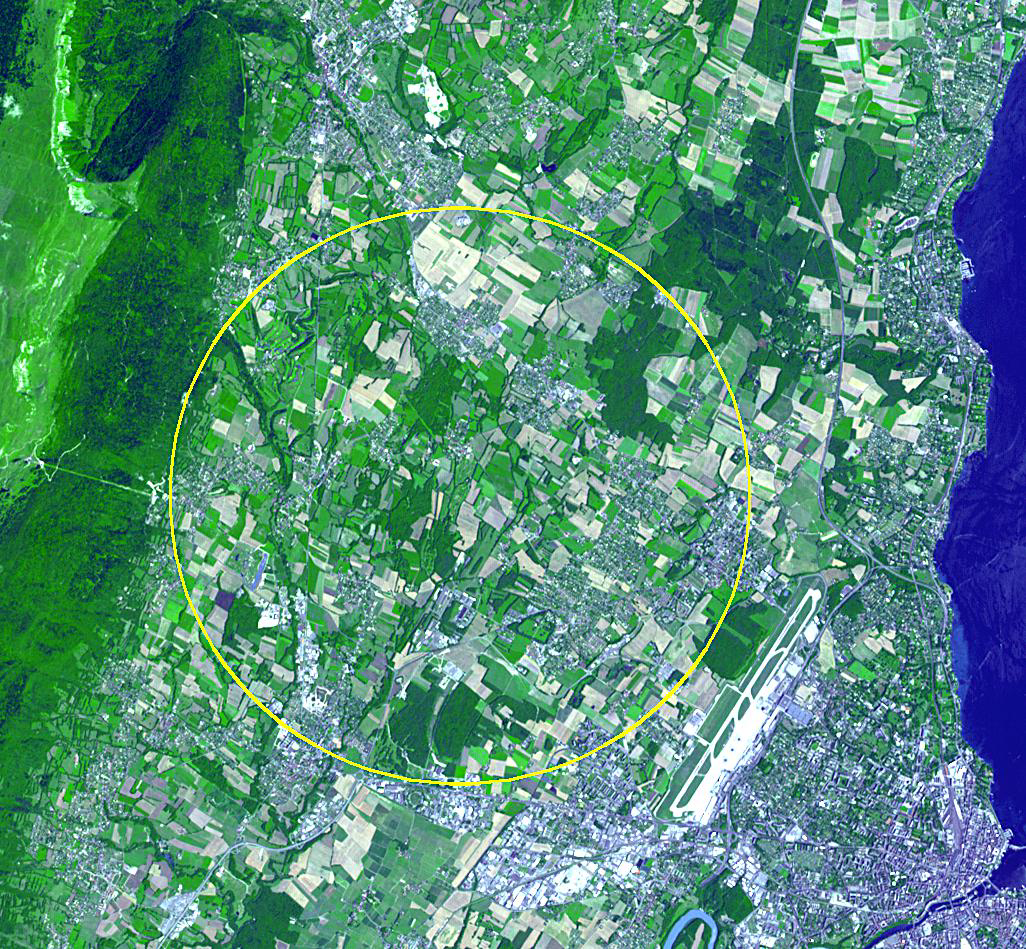

CERN Collider, France-Switzerland

The CERN Large Hadron Collider is the world’s largest and highest-energy particle accelerator. Built from 1998 to 2008, this year it was the site of the confirmation of the existence of the Higgs Boson, proposed by Peter Higgs in 1964. The accelerator lies in a tunnel 27 km in circumference (shown by the yellow circle), as deep as 175 m beneath the French-Swiss border northwest of Geneva. The image was acquired July 26, 2012, covers an area of 14.2 x 15.4 km, and is located at 46.3 degrees north latitude, 6.2 degrees east longitude.

With its 14 spectral bands from the visible to the thermal infrared wavelength region and its high spatial resolution of 15 to 90 meters (about 50 to 300 feet), ASTER images Earth to map and monitor the changing surface of our planet. ASTER is one of five Earth-observing instruments launched Dec. 18, 1999, on Terra. The instrument was built by Japan’s Ministry of Economy, Trade and Industry. A joint U.S./Japan science team is responsible for validation and calibration of the instrument and data products.

The broad spectral coverage and high spectral resolution of ASTER provides scientists in numerous disciplines with critical information for surface mapping and monitoring of dynamic conditions and temporal change. Example applications are: monitoring glacial advances and retreats; monitoring potentially active volcanoes; identifying crop stress; determining cloud morphology and physical properties; wetlands evaluation; thermal pollution monitoring; coral reef degradation; surface temperature mapping of soils and geology; and measuring surface heat balance.

The U.S. science team is located at NASA’s Jet Propulsion Laboratory, Pasadena, Calif. The Terra mission is part of NASA’s Science Mission Directorate, Washington, D.C.

Credit: NASA/GSFC/METI/ERSDAC/JAROS, and U.S./Japan ASTER Science Team